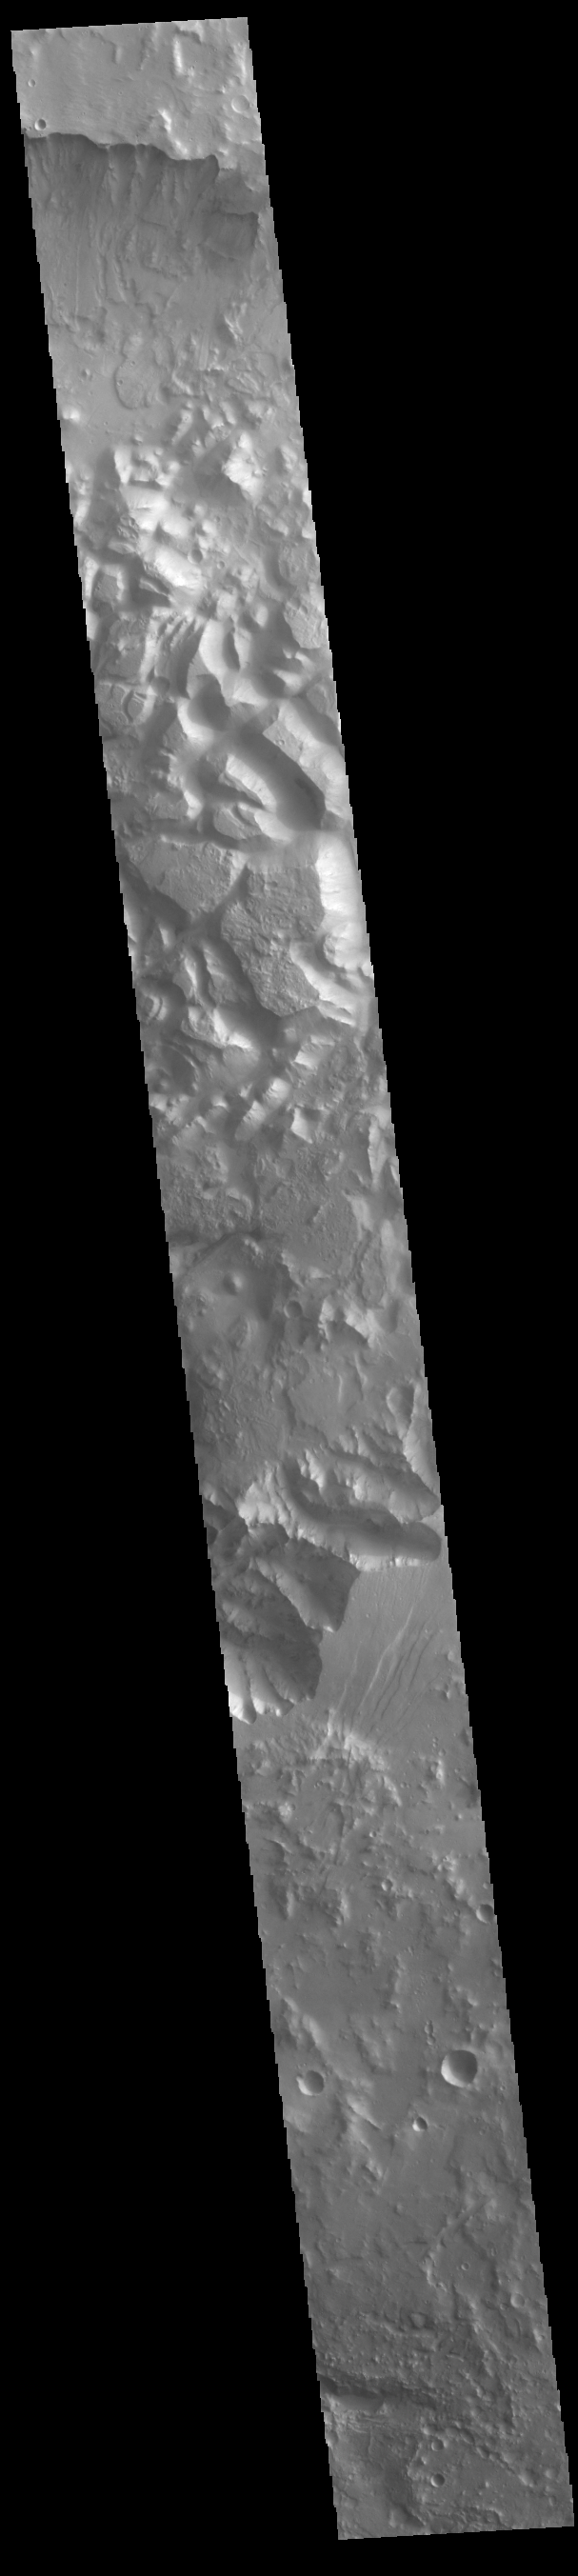

Orson Welles Crater

Today’s VIS image shows part of the floor of Orson Welles Crater. This region of the crater contains chaos. Chaos is formed where tectonic forces break the surface into blocks. Erosion along the breaks widen and deepen the valleys between creating mesas. There is evidence that this crater may once have held a lake. Orson Welles Crater is 116 km in diameter (72 miles).

Credit: NASA/JPL-Caltech/ASU